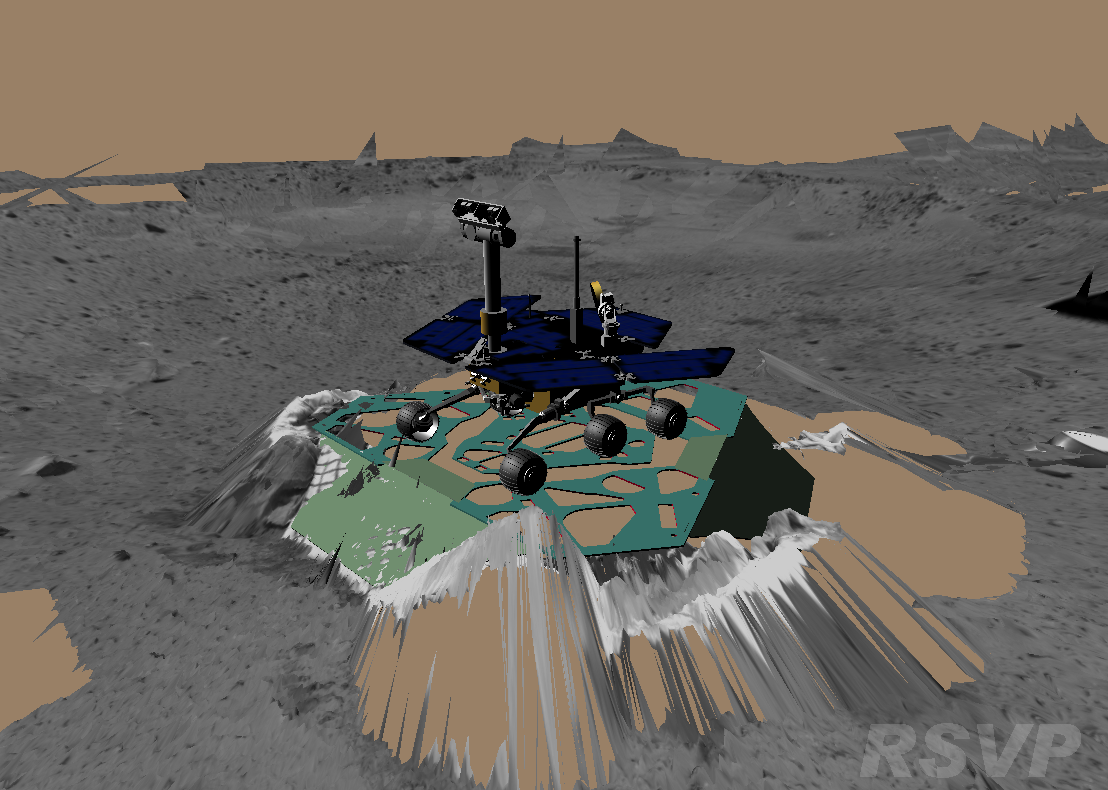

Virtual Rover Takes its First Turn

This image shows a screenshot from the software used by engineers to drive the Mars Exploration Rover Spirit. The software simulates the rover’s movements across the martian terrain, helping to plot a safe course for the rover. The virtual 3-D world around the rover is built from images taken by Spirit’s stereo navigation cameras. Regions for which the rover has not yet acquired 3-D data are represented in beige. This image depicts the state of the rover before it backed up and turned 45 degrees on Sol 11 (01-13-04).

Credit: NASA/JPL